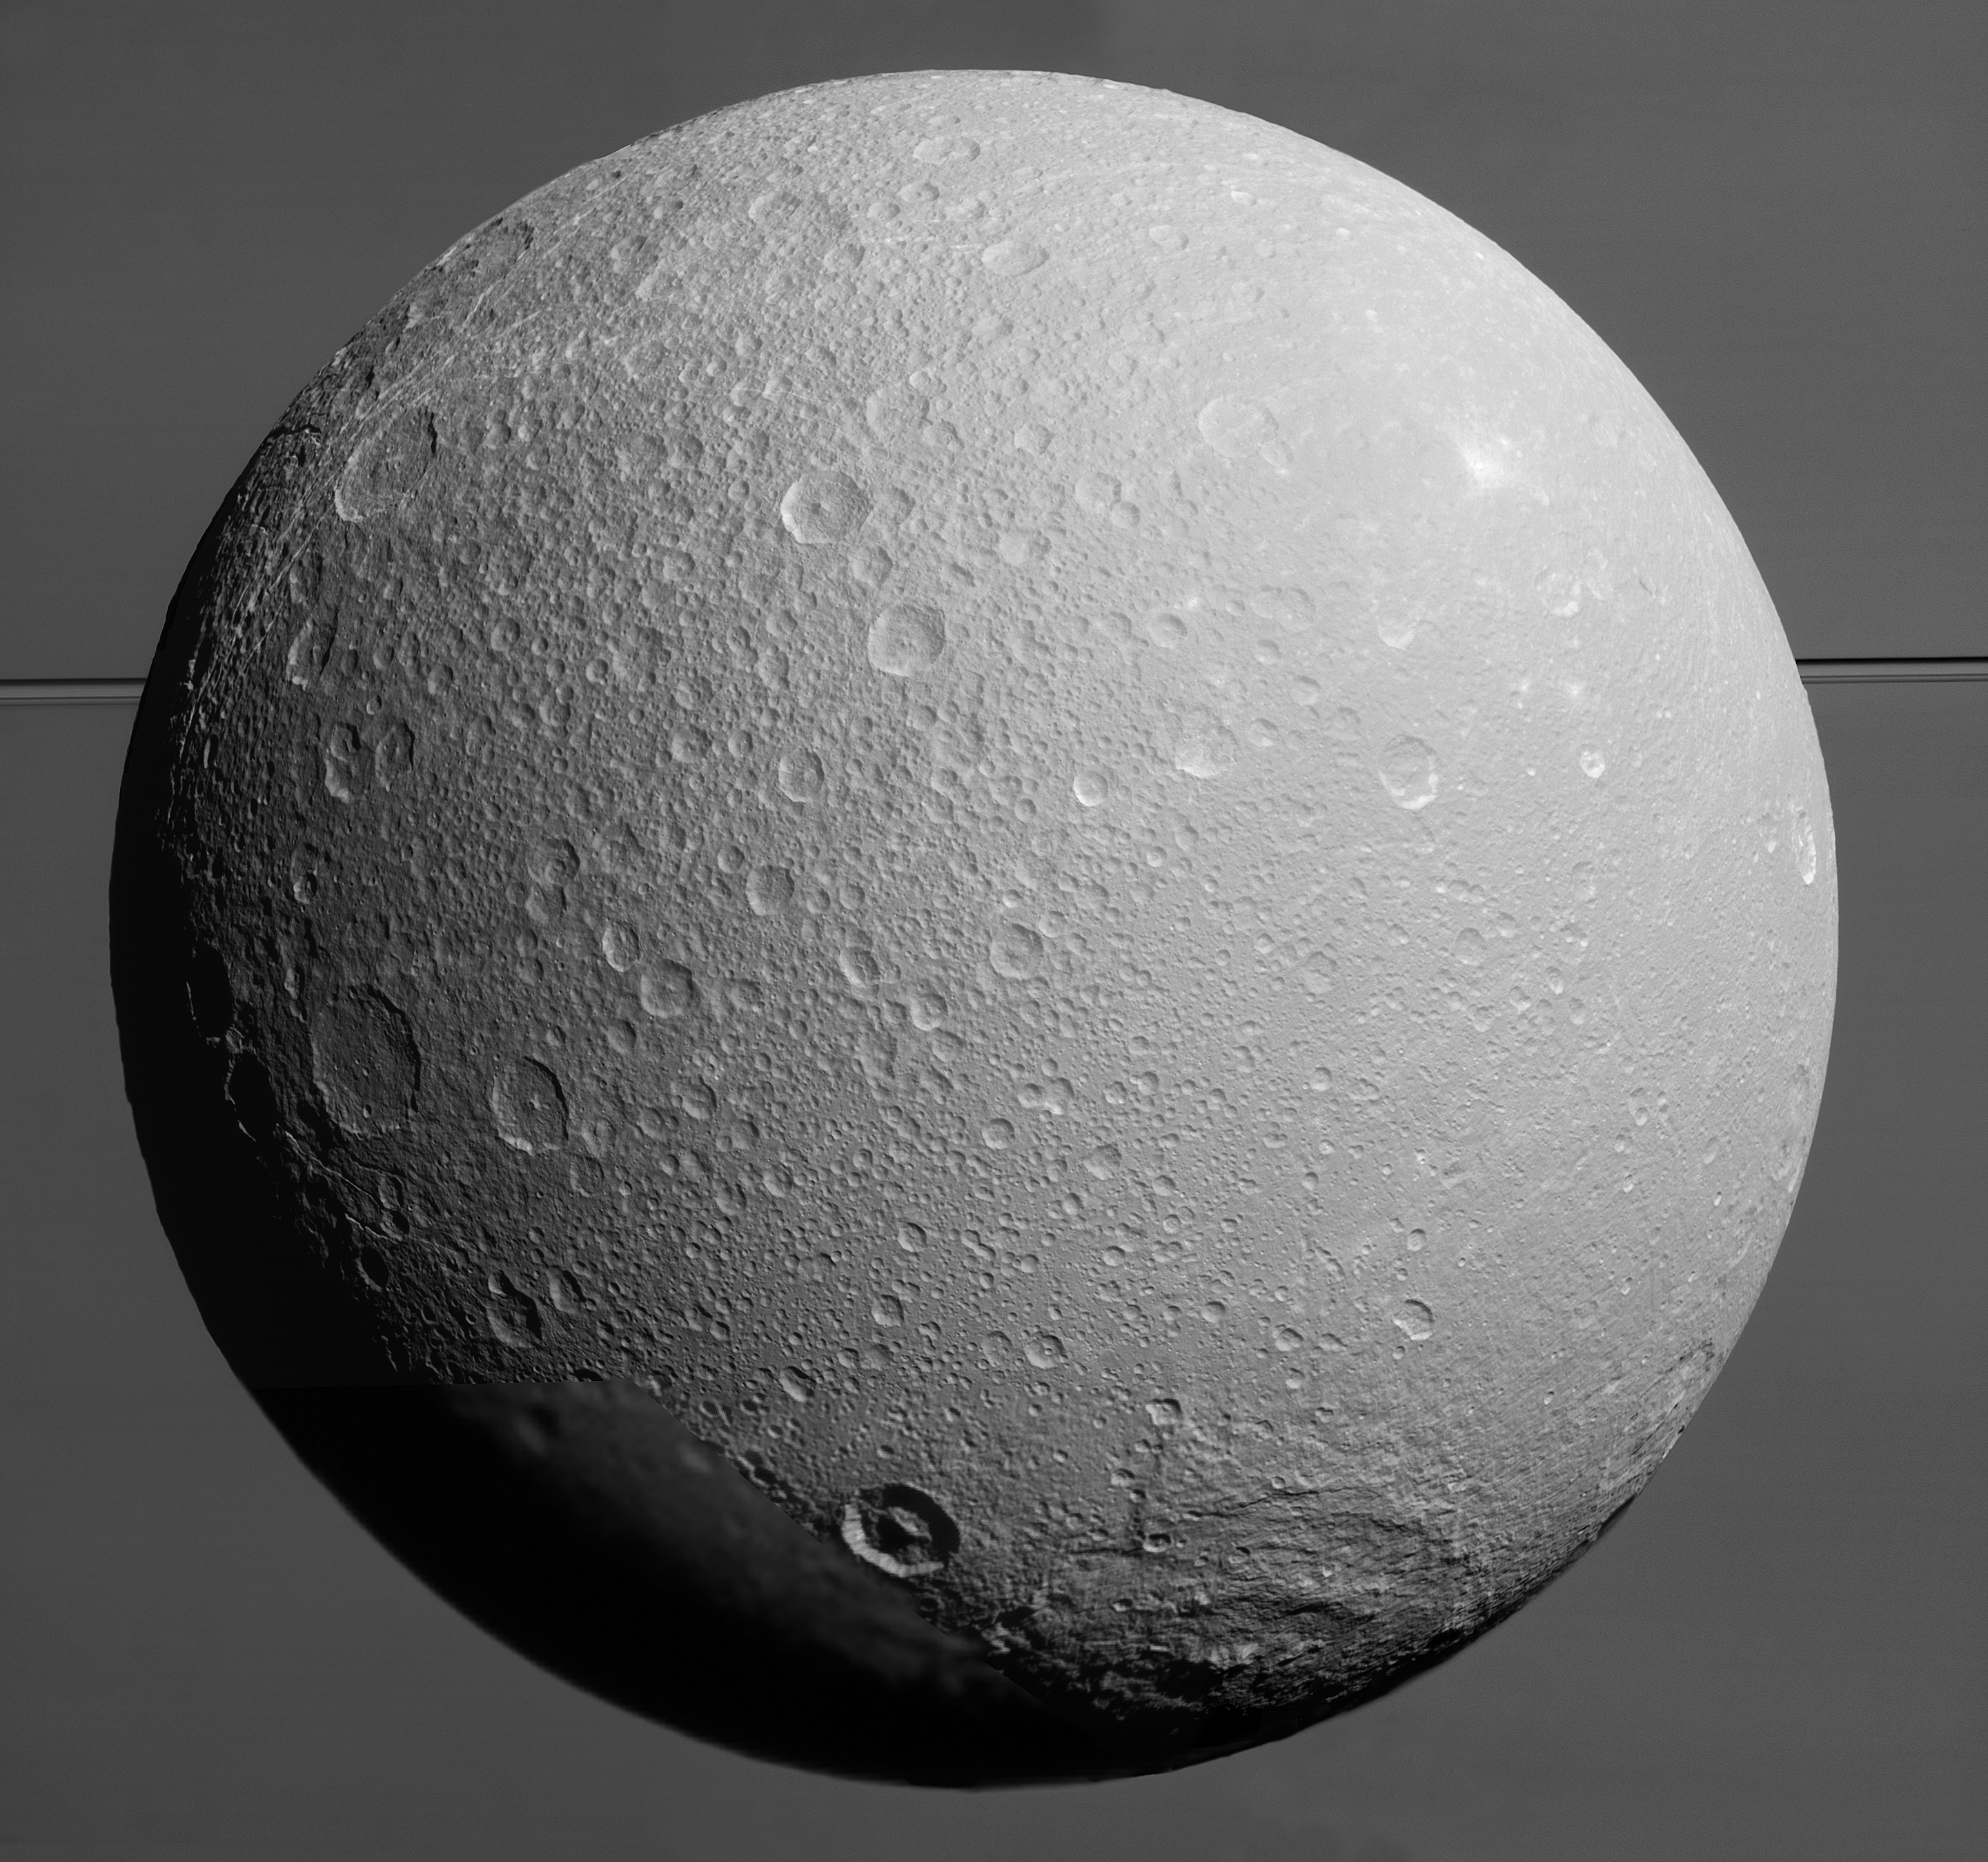

Imminent Approach to Dione

This view from NASA’s Cassini spacecraft looks toward Saturn’s icy moon Dione, with giant Saturn and its rings in the background, just prior to the mission’s final close approach to the moon on August 17, 2015.

At lower right is the large, multi-ringed impact basin named Evander, which is about 220 miles (350 kilometers) wide. The canyons of Padua Chasma, features that form part of Dione’s bright, wispy terrain, reach into the darkness at left.

Imaging scientists combined nine visible light (clear spectral filter) images to create this mosaic view: eight from the narrow-angle camera and one from the wide-angle camera, which fills in an area at lower left. The scene is an orthographic projection centered on terrain at 0.2 degrees north latitude, 179 degrees west longitude on Dione. An orthographic view is most like the view seen by a distant observer looking through a telescope. North on Dione is up.

The view was acquired at distances ranging from approximately 106,000 miles (170,000 kilometers) to 39,000 miles (63,000 kilometers) from Dione and at a sun-Dione-spacecraft, or phase, angle of 35 degrees. Image scale is about 1,500 feet (450 meters) per pixel.

The Cassini mission is a cooperative project of NASA, ESA (the European Space Agency) and the Italian Space Agency. The Jet Propulsion Laboratory, a division of the California Institute of Technology in Pasadena, manages the mission for NASA’s Science Mission Directorate, Washington. The Cassini orbiter and its two onboard cameras were designed, developed and assembled at JPL. The imaging operations center is based at the Space Science Institute in Boulder, Colorado.

Credit: NASA/JPL-Caltech/Space Science Institute